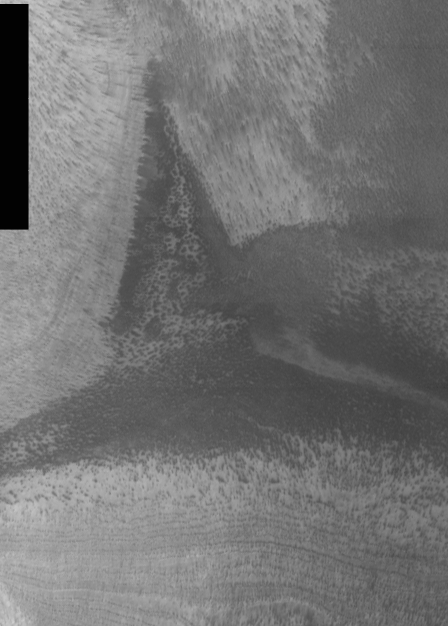

THEMIS Images as Art #22

Released 2 March 2004

Humanity is a very visual species. We rely on our eyes to tell us what is going on in the world around us. Put any image in front of a person and that person will examine the picture looking for anything familiar. Even if the examiner has no idea what he/she is looking at in a picture, he/she will still be able to make a statement about the picture, usually preceded by the words “it looks like…” The image above is part of the surface of Mars, but is presented for its artistic value rather than its scientific value. When first viewed, this image solicited a statement that “it looks like…” something seen in everyday life.

Perhaps a witch’s hat, or maybe a shark fin cresting the surface…

Note: this THEMIS visual image has not been radiometrically nor geometrically calibrated for this preliminary release. An empirical correction has been performed to remove instrumental effects. A linear shift has been applied in the cross-track and down-track direction to approximate spacecraft and planetary motion. Fully calibrated and geometrically projected images will be released through the Planetary Data System in accordance with Project policies at a later time.

NASA’s Jet Propulsion Laboratory manages the 2001 Mars Odyssey mission for NASA’s Office of Space Science, Washington, D.C. The Thermal Emission Imaging System (THEMIS) was developed by Arizona State University, Tempe, in collaboration with Raytheon Santa Barbara Remote Sensing. The THEMIS investigation is led by Dr. Philip Christensen at Arizona State University. Lockheed Martin Astronautics, Denver, is the prime contractor for the Odyssey project, and developed and built the orbiter. Mission operations are conducted jointly from Lockheed Martin and from JPL, a division of the California Institute of Technology in Pasadena.

Credit: NASA/JPL/Arizona State University